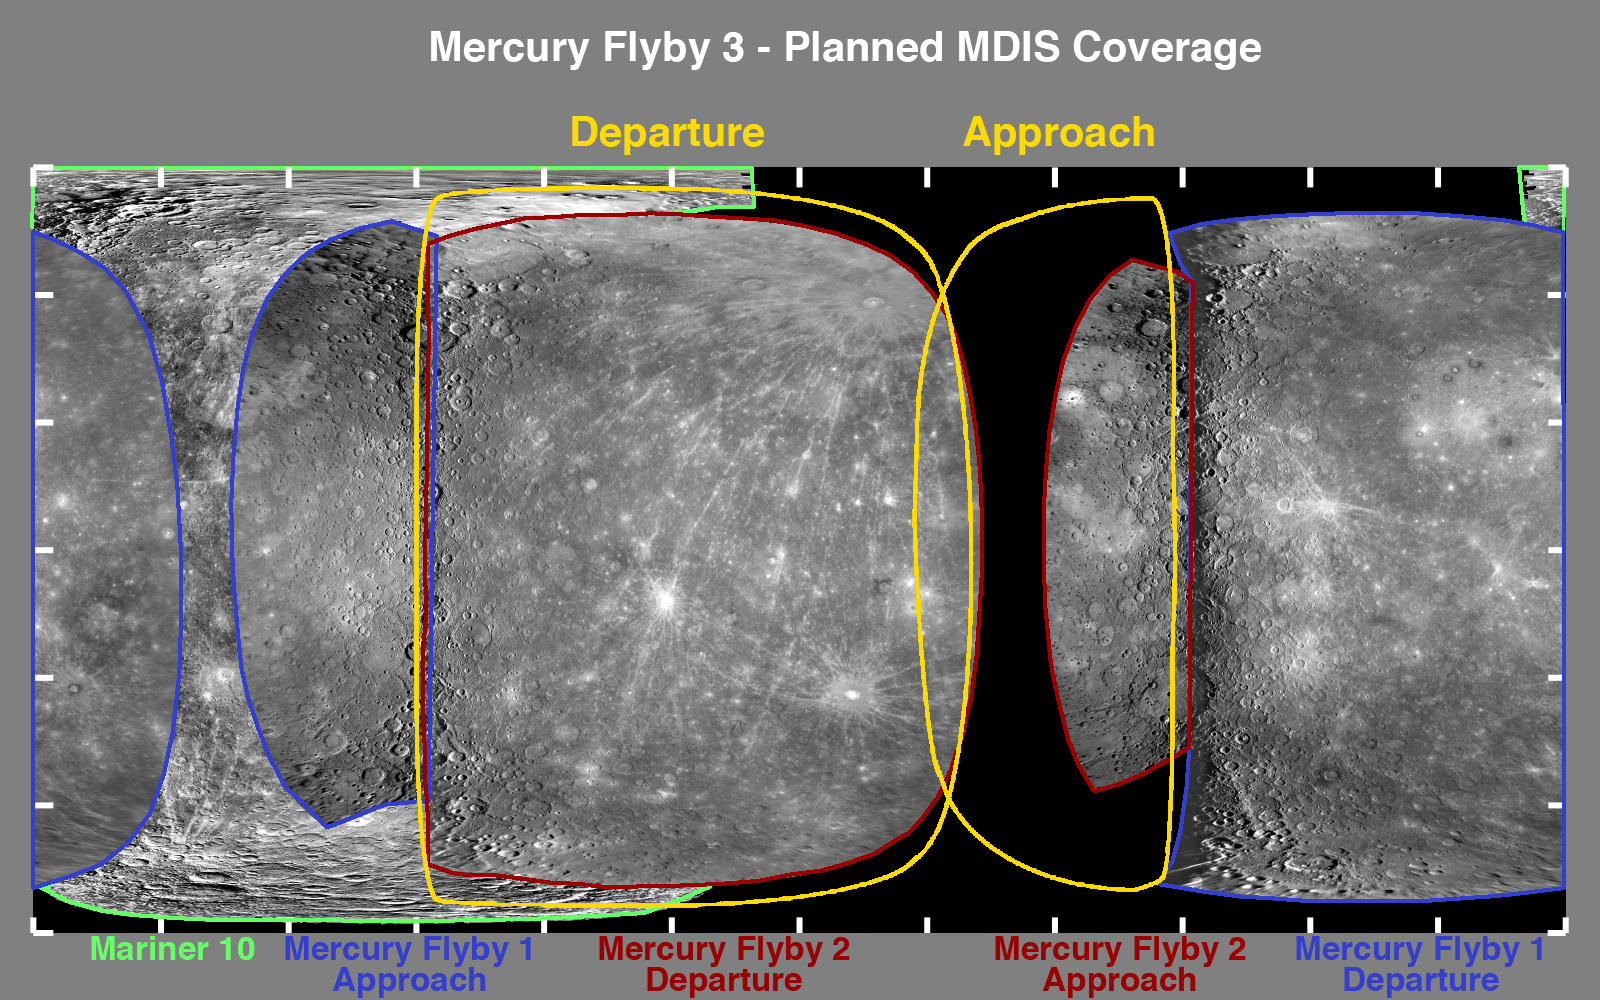

One Week to Mercury Flyby 3 – A Look at the Planned Imaging Coverage

Just one week from today, the MESSENGER spacecraft will pass a mere 228 kilometers (142 miles) above the surface of Mercury for the mission’s third flyby of the Solar System’s innermost planet. This figure shows the planned imaging coverage for the upcoming encounter. The area of the surface that will be imaged by MDIS during Mercury flyby 3 is outlined in yellow, and it includes a portion of Mercury’s surface never before seen by spacecraft. Prior to the MESSENGER mission, only 45 of Mercury’s surface had been seen by the Mariner 10 spacecraft. As shown in this figure, with the completion of MESSENGER’s three Mercury flybys, nearly all of Mercury’s surface will have been viewed at close range by spacecraft, with the exception of the polar regions. Along with imaging of previously unseen terrain, other imaging activities planned for Mercury flyby 3 include a high-resolution southern-hemisphere mosaic during departure and targeted observations of specific surface features selected on the basis of their importance for understanding the diversity of compositions among Mercury surface materials.

Date Mercury Flyby 3: September 29, 2009
Date Mercury Flyby 2: October 6, 2008
Date Mercury Flyby 1: January 14, 2008
Instrument: Narrow Angle Camera (NAC) of the Mercury Dual Imaging System (MDIS)
Scale: Mercury’s diameter is 4880 kilometers (3030 miles)

These images are from MESSENGER, a NASA Discovery mission to conduct the first orbital study of the innermost planet, Mercury. For information regarding the use of images, see the MESSENGER image use policy.

Credit: NASA/Johns Hopkins University Applied Physics Laboratory/Carnegie Institution of Washington